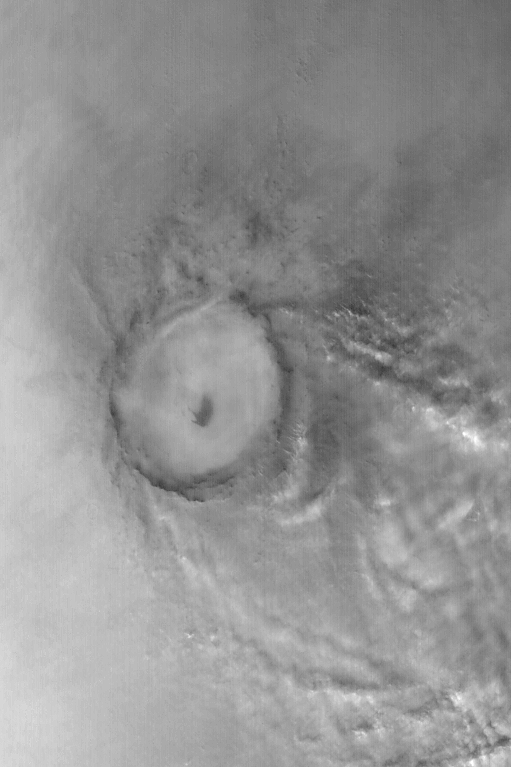

Clouds Near Mie Crater

MGS MOC Release No. MOC2-572, 12 December 2003

Mie Crater, a large basin formed by asteroid or comet impact in Utopia Planitia, lies at the center of this Mars Global Surveyor (MGS) Mars Orbiter Camera (MOC) red wide angle image. The crater is approximately 104 km (65 mi) across. To the east and southeast (toward the lower right) of Mie, in this 5 December 2003 view, are clouds of dust and water ice kicked up by local dust storm activity. It is mid-winter in the northern hemisphere of Mars, a time when passing storms are common on the northern plains of the red planet. Sunlight illuminates this image from the lower left; Mie Crater is located at 48.5°N, 220.3°W. Viking 2 landed west/southwest of Mie Crater, off the left edge of this image, in September 1976.

Credit: NASA/JPL/Malin Space Science Systems